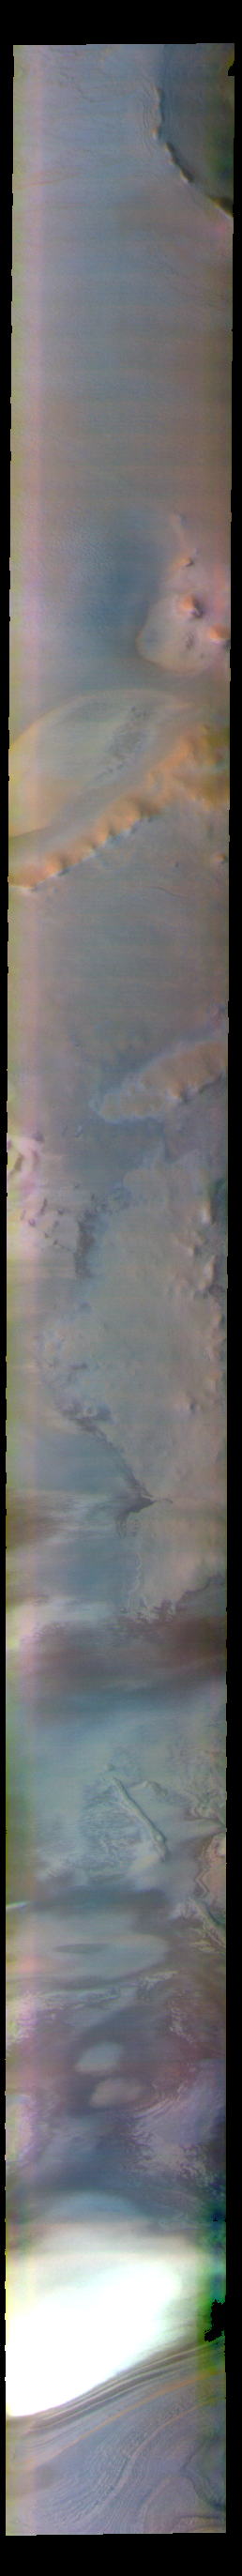

Argentea Planum – False Color

The THEMIS VIS camera contains 5 filters. The data from different filters can be combined in multiple ways to create a false color image. These false color images may reveal subtle variations of the surface not easily identified in a single band image. Today’s false color image shows part of Argentea Planum. The edge of the south polar cap is visible at the bottom of the image.

The THEMIS VIS camera is capable of capturing color images of the Martian surface using five different color filters. In this mode of operation, the spatial resolution and coverage of the image must be reduced to accommodate the additional data volume produced from using multiple filters. To make a color image, three of the five filter images (each in grayscale) are selected. Each is contrast enhanced and then converted to a red, green, or blue intensity image. These three images are then combined to produce a full color, single image. Because the THEMIS color filters don’t span the full range of colors seen by the human eye, a color THEMIS image does not represent true color. Also, because each single-filter image is contrast enhanced before inclusion in the three-color image, the apparent color variation of the scene is exaggerated. Nevertheless, the color variation that does appear is representative of some change in color, however subtle, in the actual scene. Note that the long edges of THEMIS color images typically contain color artifacts that do not represent surface variation.

Credit: NASA/JPL-Caltech/ASU